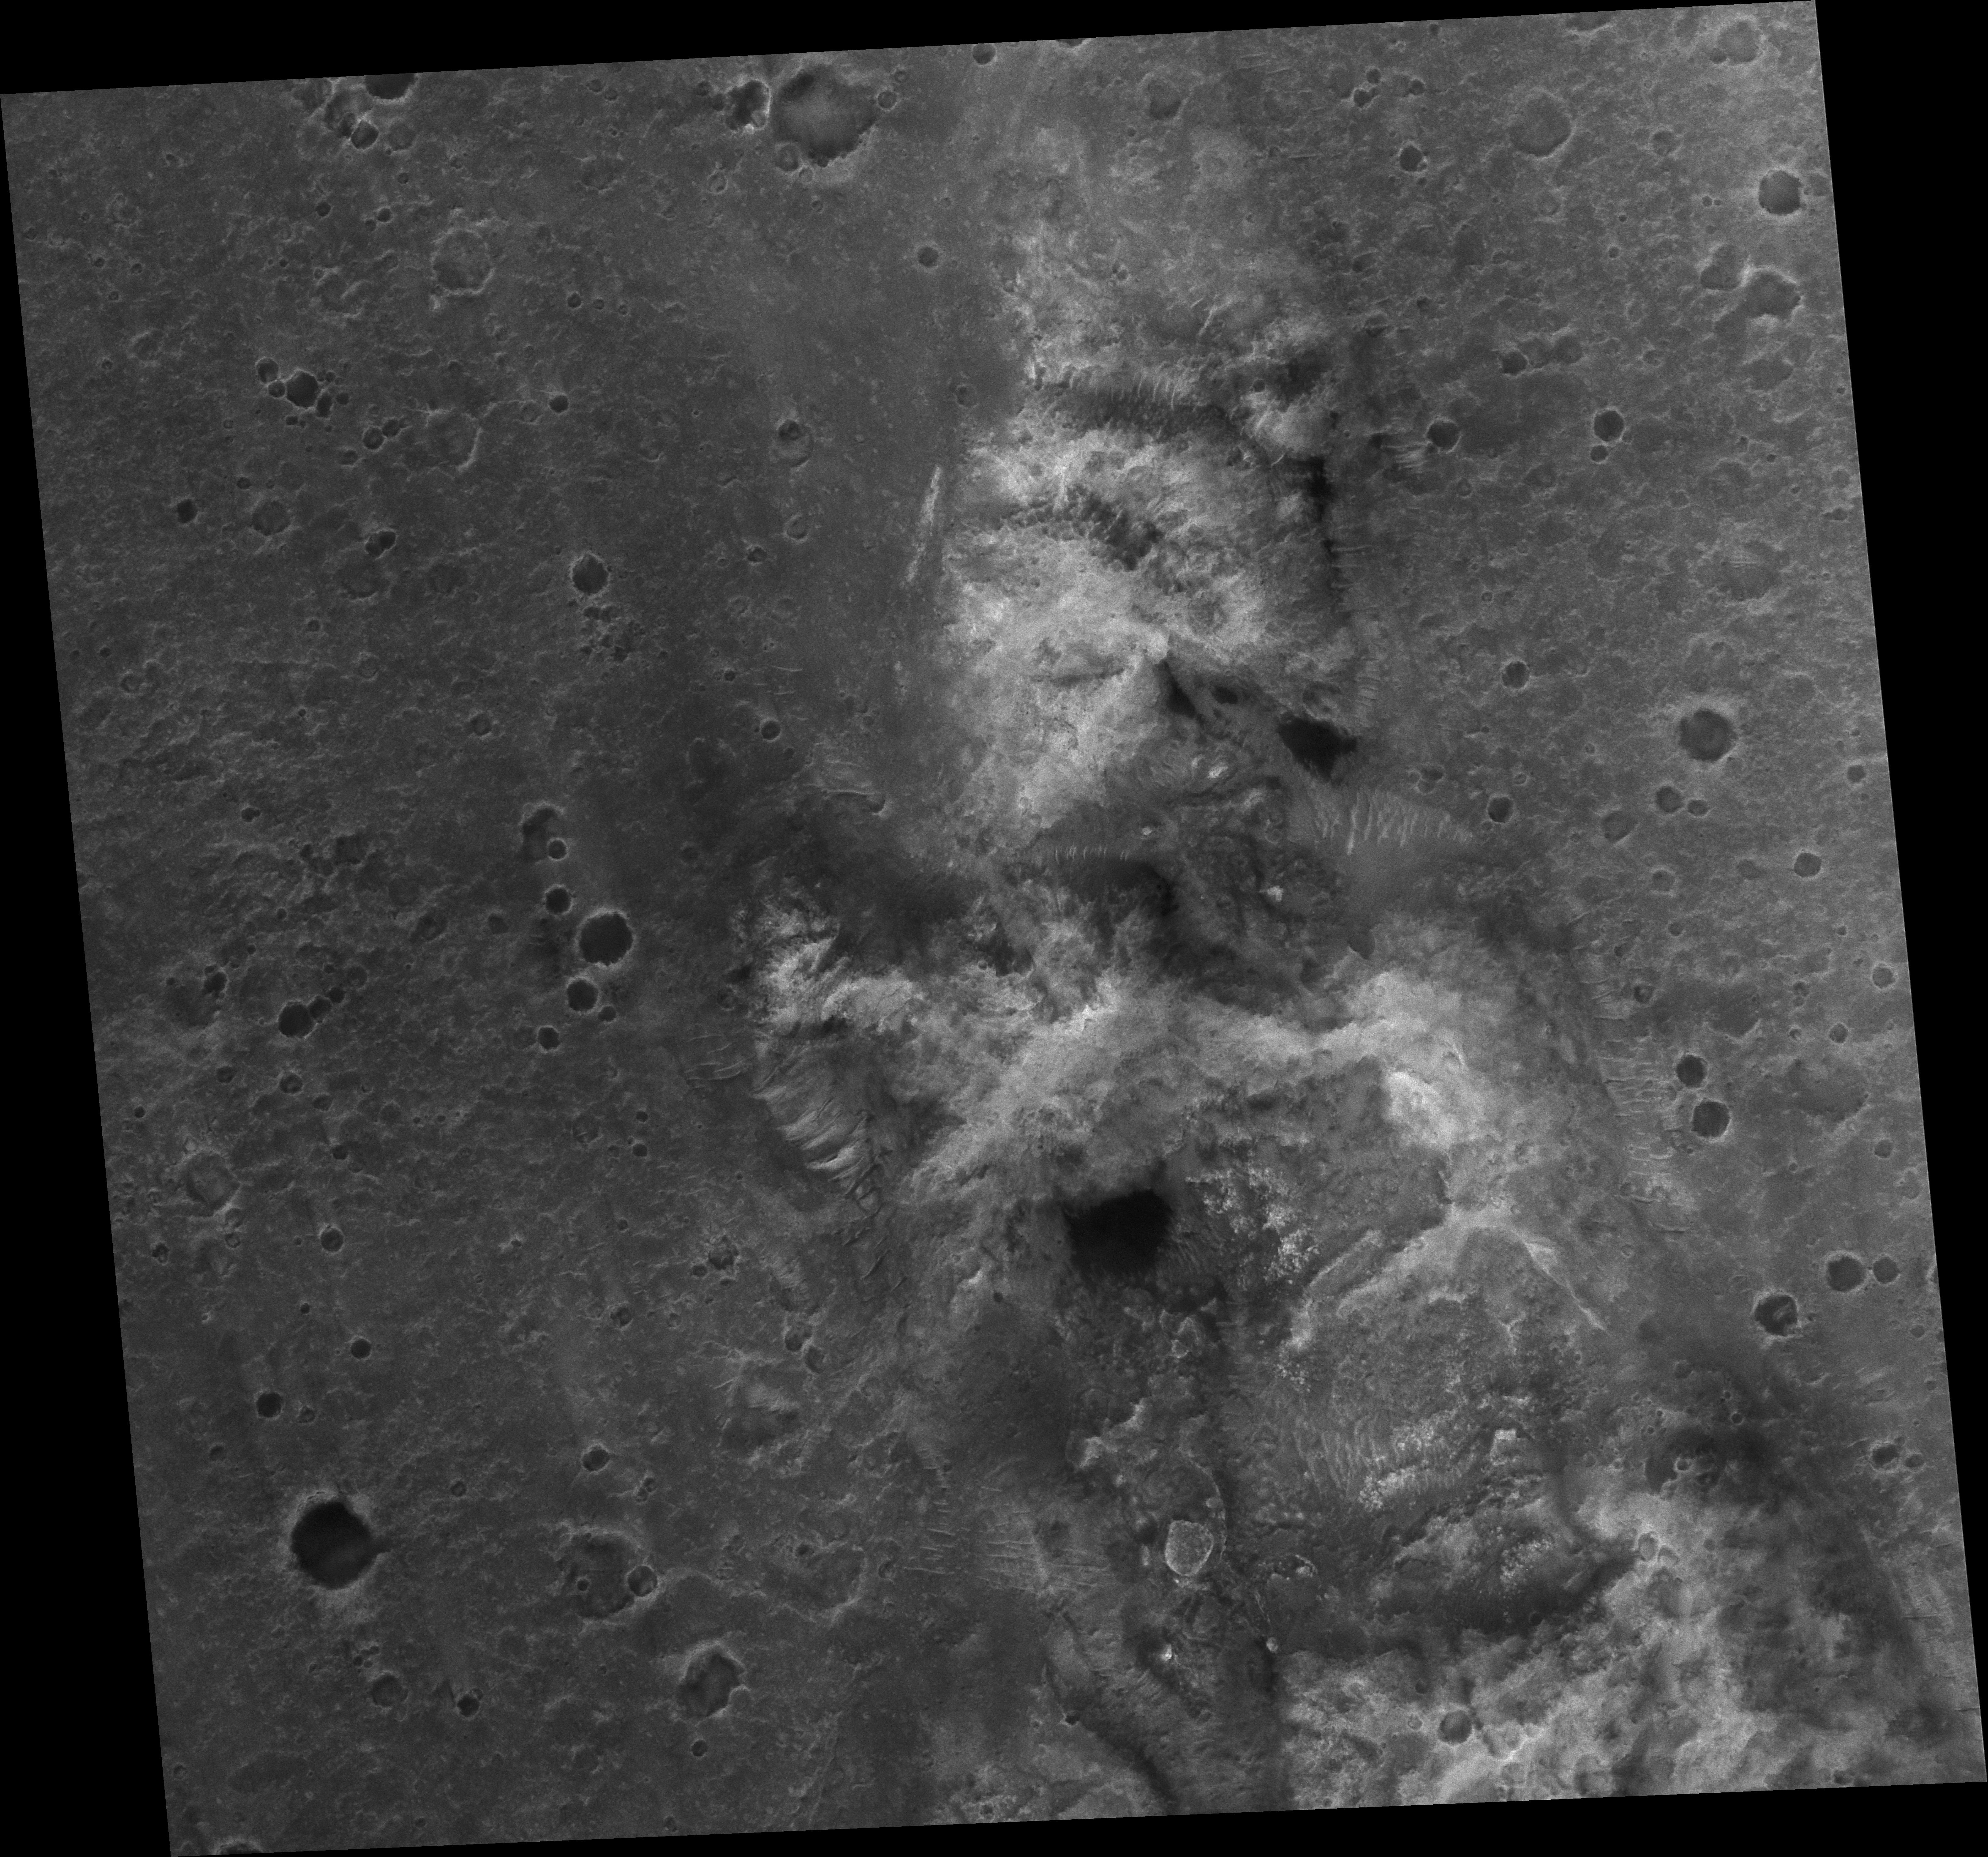

Spirit Rover on ‘Husband Hill’

Two Earth years ago, NASA’s Mars Exploration Rover Spirit touched down in Gusev Crater. The rover marked its first Mars-year (687 Earth days) anniversary in November 2005. Shortly before Spirit’s Martian anniversary, the Mars Orbiter Camera on NASA’s Mars Global Surveyor acquired an image covering approximately 3 kilometers by 3 kilometers (1.9 miles by 1.9 miles) centered on the rover’s location at that time in the “Columbia Hills.”

“Husband Hill,” the tallest in the range, is just below the center of the image. The image has a resolution of about 50 centimeters (1.6 feet) per pixel. North is up; illumination is from the left. The location is near 14.8 degrees south latitude, 184.6 degrees west longitude.

The image was acquired on Nov. 2, 2005. A white box (see Figure 1) indicates the location of an excerpted portion on which the location of Spirit on that date is marked. Dr. Timothy J. Parker of the Mars Exploration Rover team at the NASA’s Jet Propulsion Laboratory, Pasadena, Calif., confirmed the location of the rover in the image. The region toward the bottom of the image shows the area where the rover is currently headed. The large dark patch and other similar dark patches are accumulations of windblown sand and granules.

Credit: NASA/JPL-Caltech/MSSS